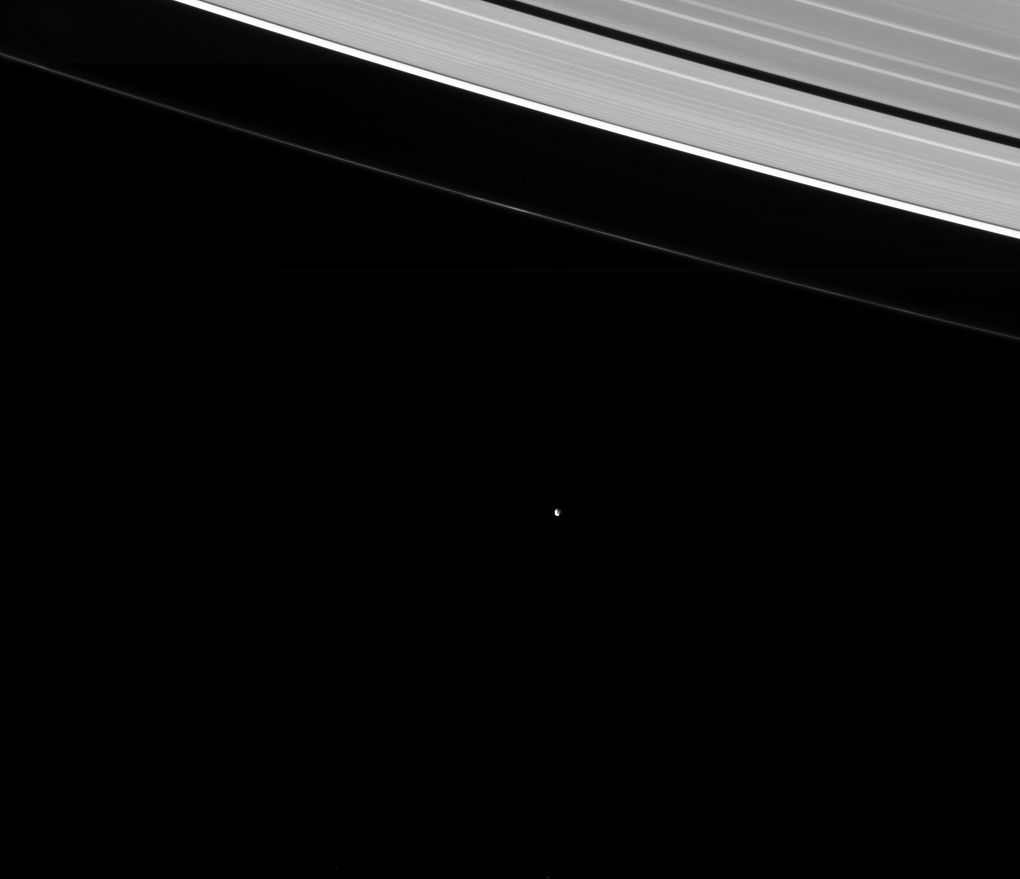

20-20 Hindsight

Much as its name implies, tiny Epimetheus (Greek for hindsight) was discovered in hindsight. Astronomers originally thought that Janus and Epithemeus were the same object. Only later did astronomers realize that there are in fact two bodies sharing the same orbit.

Janus (111 miles or 179 kilometers across) and Epimetheus (70 miles or 113 kilometers) have the same average distance from Saturn, but they take turns being a little closer or a little farther from Saturn, swapping positions approximately every 4 years. See PIA08348 for more.

This view looks toward the sunlit side of the rings from about 29 degrees above the ringplane. The image was taken in visible light with the Cassini spacecraft narrow-angle camera on Jan. 1, 2015.

The view was acquired at a distance of approximately 1.8 million miles (2.9 million kilometers) from Epimetheus and at a Sun-Epimetheus-spacecraft, or phase, angle of 89 degrees. Image scale is 11 miles (17 kilometers) per pixel.

The Cassini-Huygens mission is a cooperative project of NASA, the European Space Agency and the Italian Space Agency. The Jet Propulsion Laboratory, a division of the California Institute of Technology in Pasadena, manages the mission for NASA’s Science Mission Directorate, Washington, D.C. The Cassini orbiter and its two onboard cameras were designed, developed and assembled at JPL. The imaging team is based at the Space Science Institute, Boulder, Colo.

Credit: NASA/JPL-Caltech/Space Science Institute